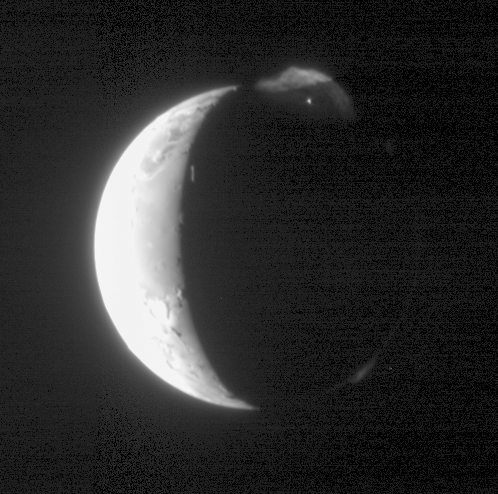

A Brilliant Plume

The Long Range Reconnaissance Imager (LORRI) on New Horizons captured another dramatic picture of Jupiter’s moon Io and its volcanic plumes, 19 hours after the spacecraft’s closest approach to Jupiter on Feb. 28, 2007. LORRI took this 75 millisecond exposure at 0035 Universal Time on March 1, 2007, when Io was 2.3 million kilometers (1.4 million miles) from the spacecraft.

Io’s dayside is deliberately overexposed to bring out faint details in the plumes and on the moon’s night side. The continuing eruption of the volcano Tvashtar, at the 1 o’clock position, produces an enormous plume roughly 330 kilometers (200 miles) high, which is illuminated both by sunlight and “Jupiter light.”

The shadow of Io, cast by the Sun, slices across the plume. The plume is quite asymmetrical and has a complicated wispy texture, for reasons that are still mysterious. At the heart of the eruption incandescent lava, seen here as a brilliant point of light, is reminding scientists of the fire fountains spotted by the Galileo Jupiter orbiter at Tvashtar in 1999.

The sunlit plume faintly illuminates the surface underneath. “New Horizons and Io continue to astonish us with these unprecedented views of the solar system’s most geologically active body” says John Spencer, deputy leader of the New Horizons Jupiter Encounter Science Team and an Io expert from Southwest Research Institute.

Because this image shows the side of Io that faces away from Jupiter, the large planet does not illuminate the moon’s night side except for an extremely thin crescent outlining the edge of the disk at lower right. Another plume, likely from the volcano Masubi, is illuminated by Jupiter just above this lower right edge. A third and much fainter plume, barely visible at the 2 o’clock position, could be the first plume seen from the volcano Zal Patera.

As in other New Horizons images of Io, mountains catch the setting Sun just beyond the terminator (the line dividing day and night). The most prominent, seen as a bright vertical line, is the edge of a plateau about 4.5 kilometers (15,000 feet) high, similar in altitude to the Colorado Rockies. Io itself has a diameter of 3,630 kilometers (about 2,250 miles).

The image is centered at Io coordinates 4 degrees S, 165 degrees W. It has been processed to reduce contrast, in order to show details over the full 1000-to-1 brightness range of the original data.

Credit: NASA/Johns Hopkins University Applied Physics Laboratory/Southwest Research Institute